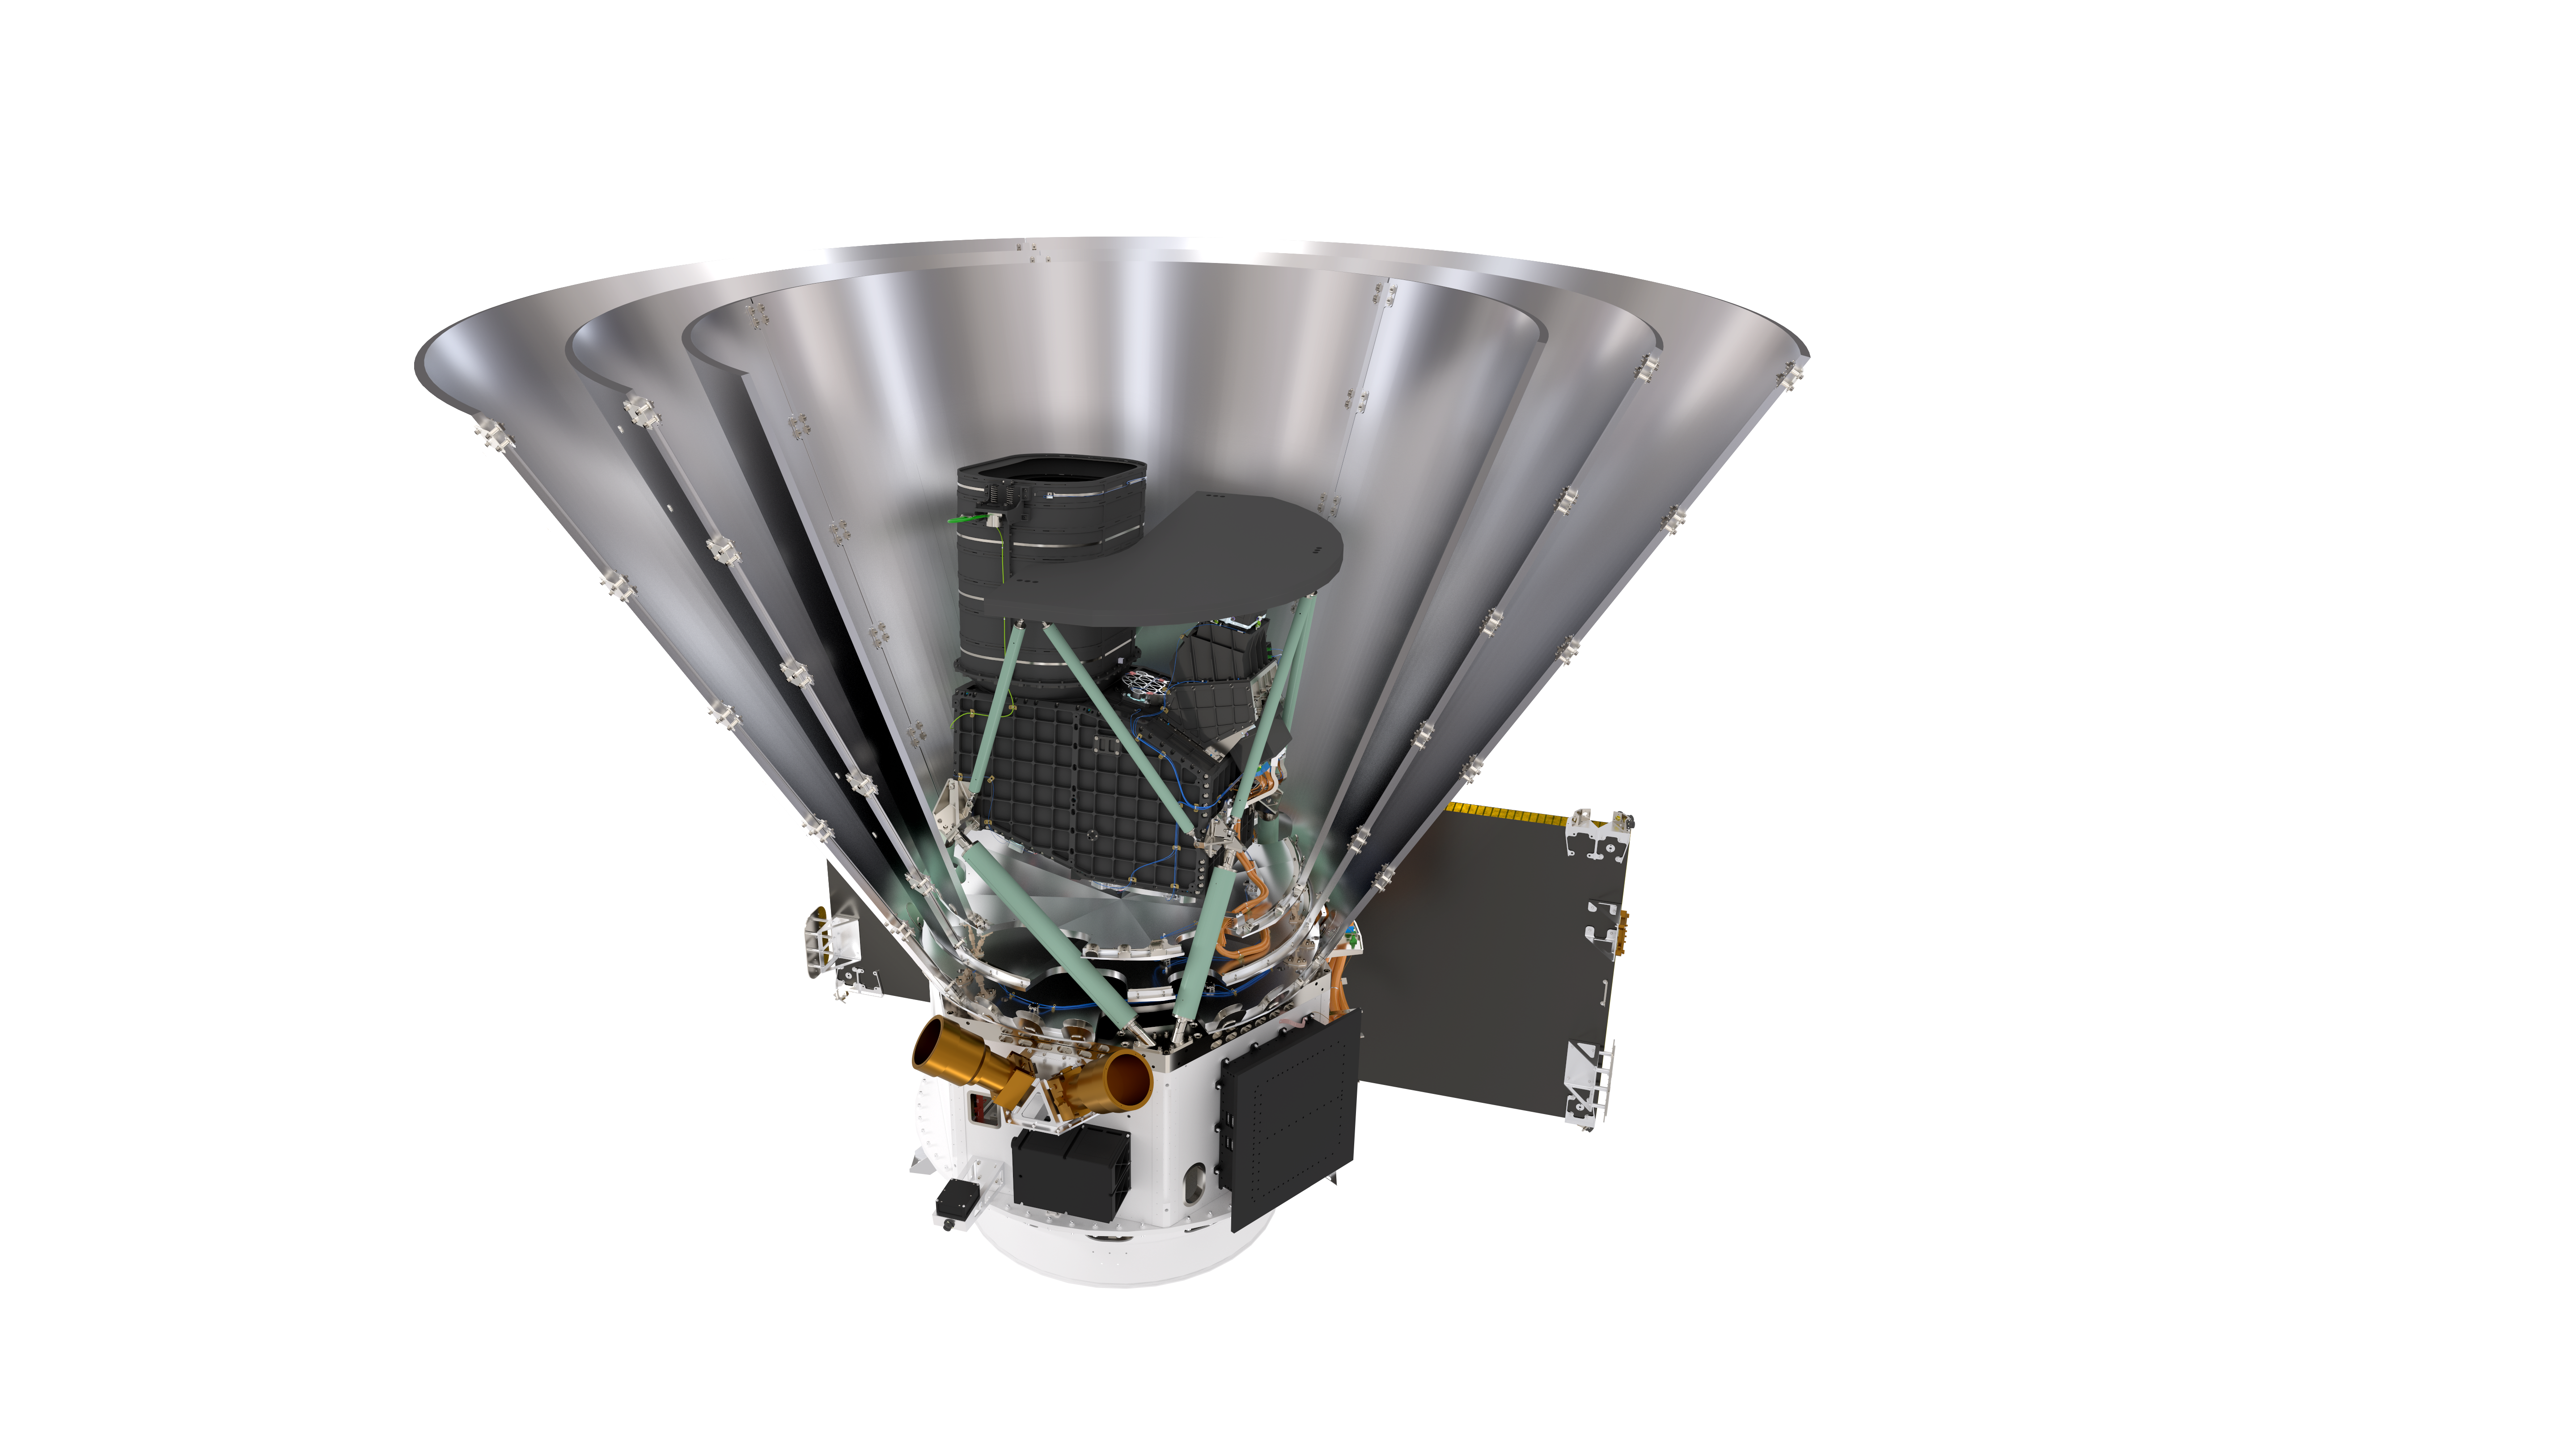

Sectional View of the SPHEREx Spacecraft (Transparent)

Sectional view of the SPHEREx spacecraft with transparent background.

Download the full size PNG with transparency on the right.

Credit: Courtesy NASA/JPL-Caltech